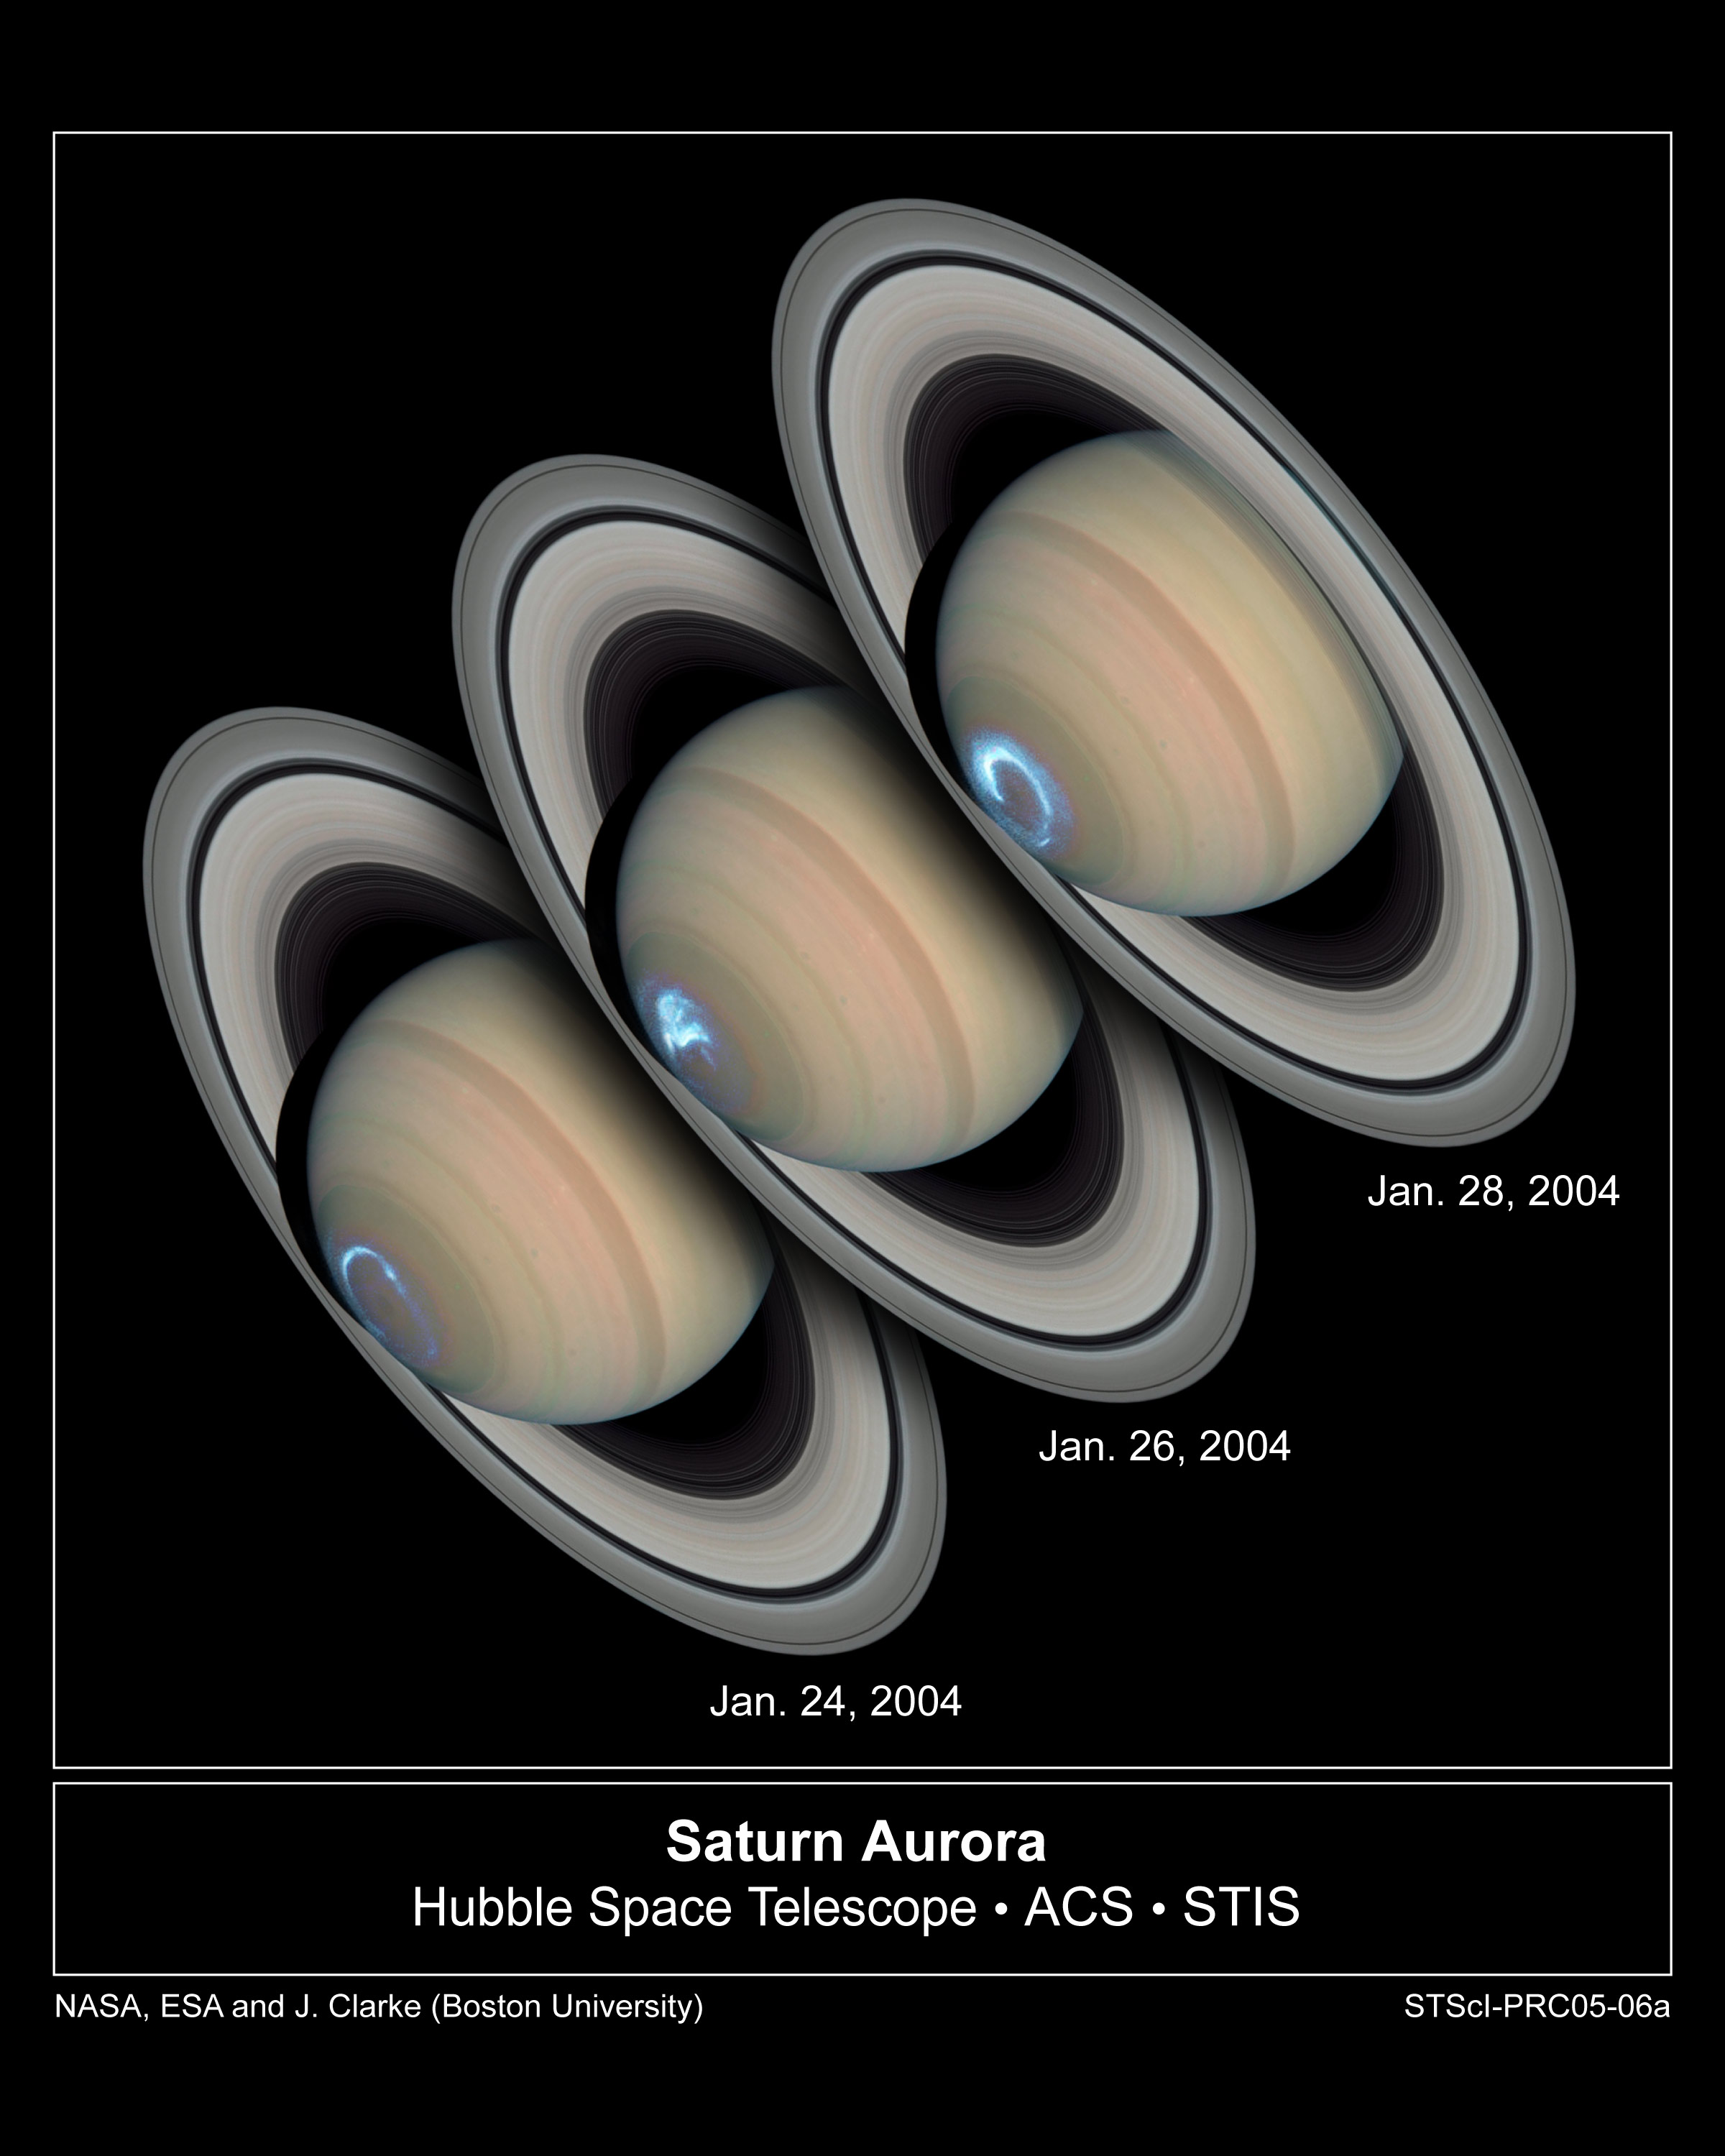

Saturn’s Dynamic Auroras

These images reveal the dynamic nature of Saturn's auroras. Viewing the planet's southern polar region for several days, NASA's Hubble Space Telescope snapped a series of photographs of the aurora dancing in the sky. The snapshots show that Saturn's auroras differ in character from day to day, as they do on Earth, moving around on some days and remaining stationary on others. But compared with Earth, where auroral storms develop in about 10 minutes and may last for a few hours, Saturn's auroral displays always appear bright and may last for several days.

The observations, made by Hubble and the Cassini spacecraft, while enroute to the planet, suggest that Saturn's auroral storms are driven mainly by the pressure of the solar wind - a stream of charged particles from the Sun - rather than by the Sun's magnetic field.

The aurora's strong brightening on Jan. 28, 2004 corresponds with the recent arrival of a large disturbance in the solar wind. The image shows that when Saturn's auroras become brighter (and thus more powerful), the ring of light encircling the pole shrinks in diameter.

Seen from space, an aurora appears as a ring of glowing gases circling a planet's polar region. Auroral displays are initiated when charged particles in space collide with a planet's magnetic field. The charged particles are accelerated to high energies and stream into the upper atmosphere. Collisions with the gases in the planet's atmosphere produce flashes of glowing energy in the form of visible, ultraviolet, and infrared light.

Astronomers combined ultraviolet images of Saturn's southern polar region with visible-light images of the planet and its rings to make this picture. The auroral display appears blue because of the glow of ultraviolet light. In reality, the aurora would appear red to an observer at Saturn because of the presence of glowing hydrogen in the atmosphere. On Earth, charged particles from the Sun collide with nitrogen and oxygen in the upper atmosphere, creating auroral displays colored mostly green and blue.

The ultraviolet images were taken on Jan. 24, 26, and 28, 2004 by Hubble's Space Telescope Imaging Spectrograph. Erich Karkoschka of the University of Arizona used the telescope's Advanced Camera for Surveys on March 22, 2004 to take the visible-light images.

Credit: NASA, ESA, J. Clarke (Boston University), and Z. Levay (STScI)